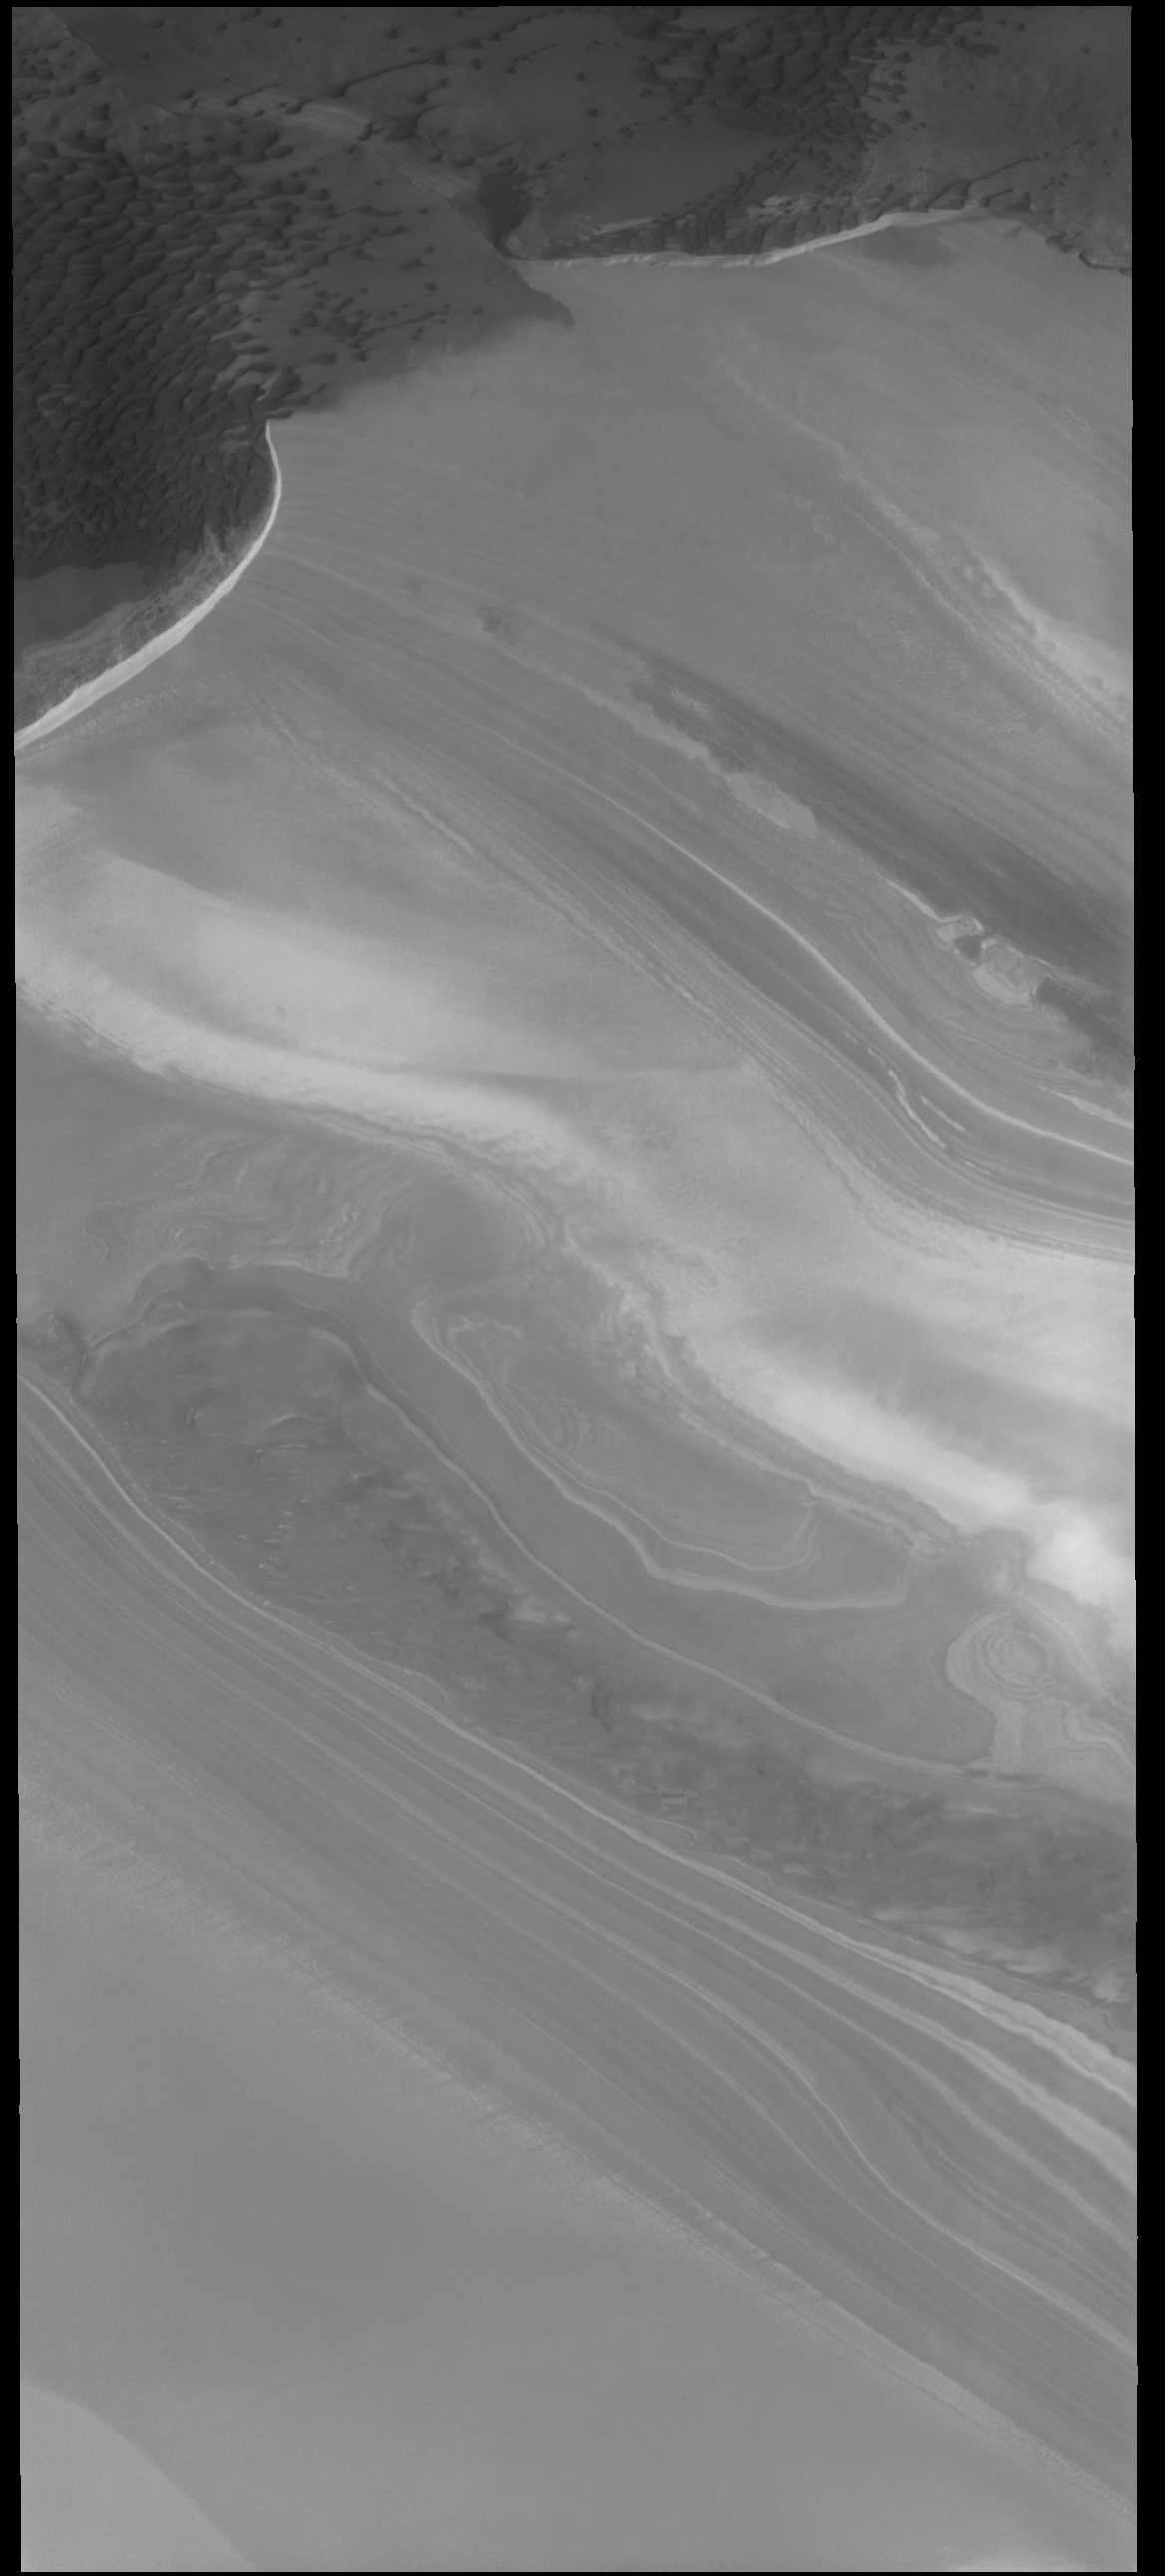

North Polar Layers

This VIS image shows the margin between the polar cap and the surrounding plains. There are dunes on the plains at the top of the image. In the upper left corner it can be seen that the dunes have been blown onto an extension of the ice. The rest of the image is dominated by the ice of the polar cap. The polar cap is formed of layers and layers of ice and dust formed over millions of years. The dust allows the layering to be easily visible.

Credit: NASA/JPL-Caltech/ASU